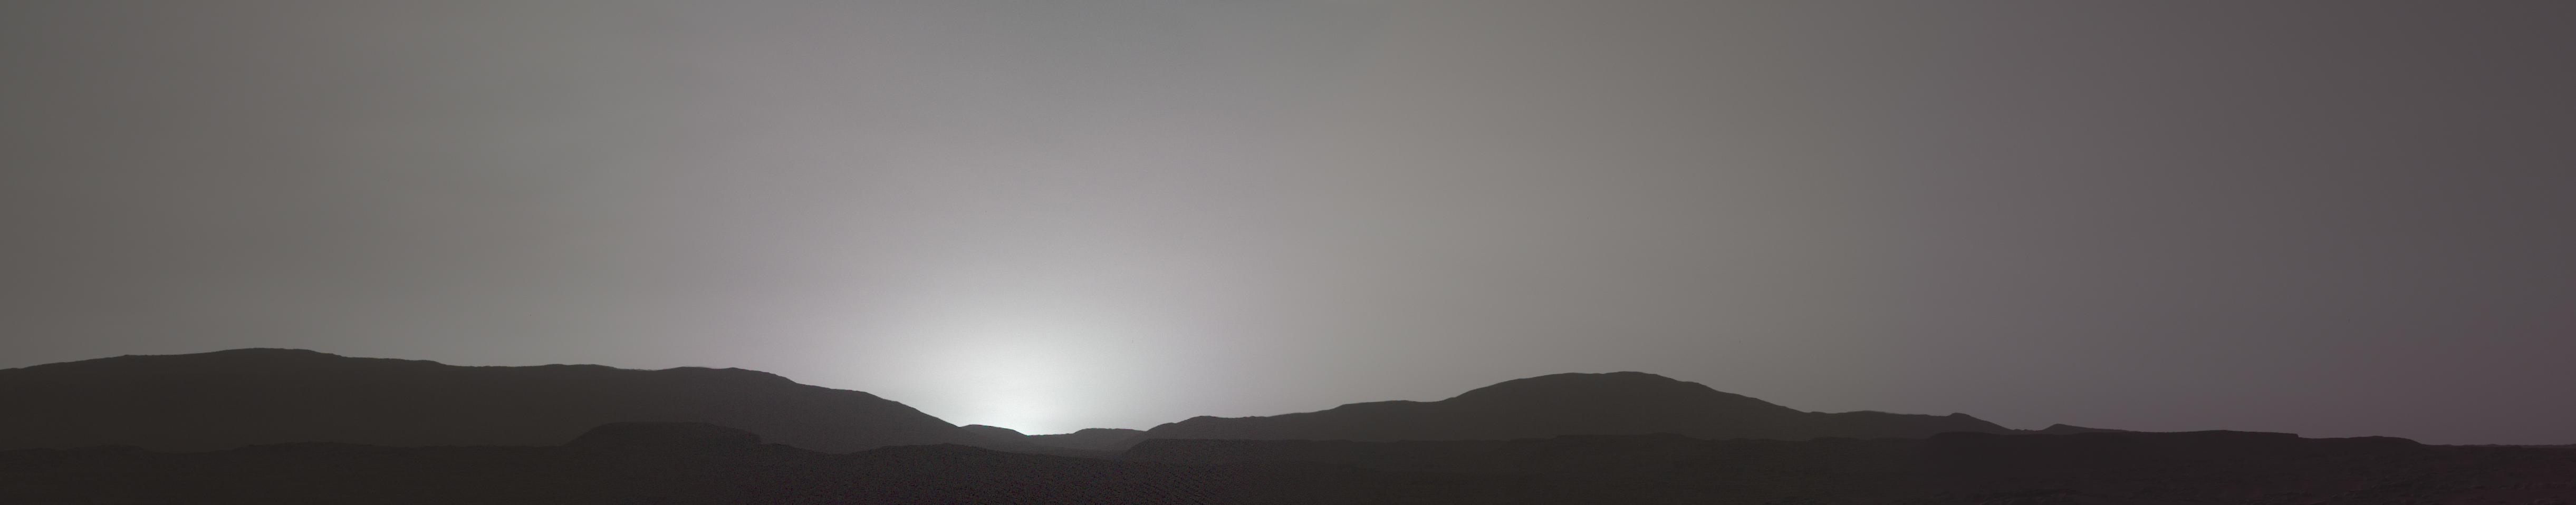

Mastcam-Z’s First Martian Sunset

This sunset on Mars was captured by NASA’s Perseverance Mars rover using its Mastcam-Z camera system on Nov. 9, 2021, the 257th Martian day, or sol, of the mission.

Martian sunsets typically stand out for their distinctive blue color. Fine dust in the atmosphere permits blue light to penetrate the atmosphere more efficiently than colors with longer wavelengths. But this sunset looks different: less dust in the atmosphere resulted in a more muted color than average. The color has been calibrated and white-balanced to remove camera artifacts.

The Mastcam-Z investigation is led and operated by Arizona State University in Tempe, working in collaboration with Malin Space Science Systems in San Diego, California, on the design, fabrication, testing, and operation of the cameras, and in collaboration with the Neils Bohr Institute of the University of Copenhagen on the design, fabrication, and testing of the calibration targets.

A key objective for Perseverance’s mission on Mars is astrobiology, including the search for signs of ancient microbial life. The rover will characterize the planet’s geology and past climate, pave the way for human exploration of the Red Planet, and be the first mission to collect and cache Martian rock and regolith (broken rock and dust).

Subsequent NASA missions, in cooperation with ESA (European Space Agency), would send spacecraft to Mars to collect these sealed samples from the surface and return them to Earth for in-depth analysis.

The Mars 2020 Perseverance mission is part of NASA’s Moon to Mars exploration approach, which includes Artemis missions to the Moon that will help prepare for human exploration of the Red Planet.

JPL, which is managed for NASA by Caltech in Pasadena, California, built and manages operations of the Perseverance rover.

Credit: NASA/JPL-Caltech/ASU/MSSS